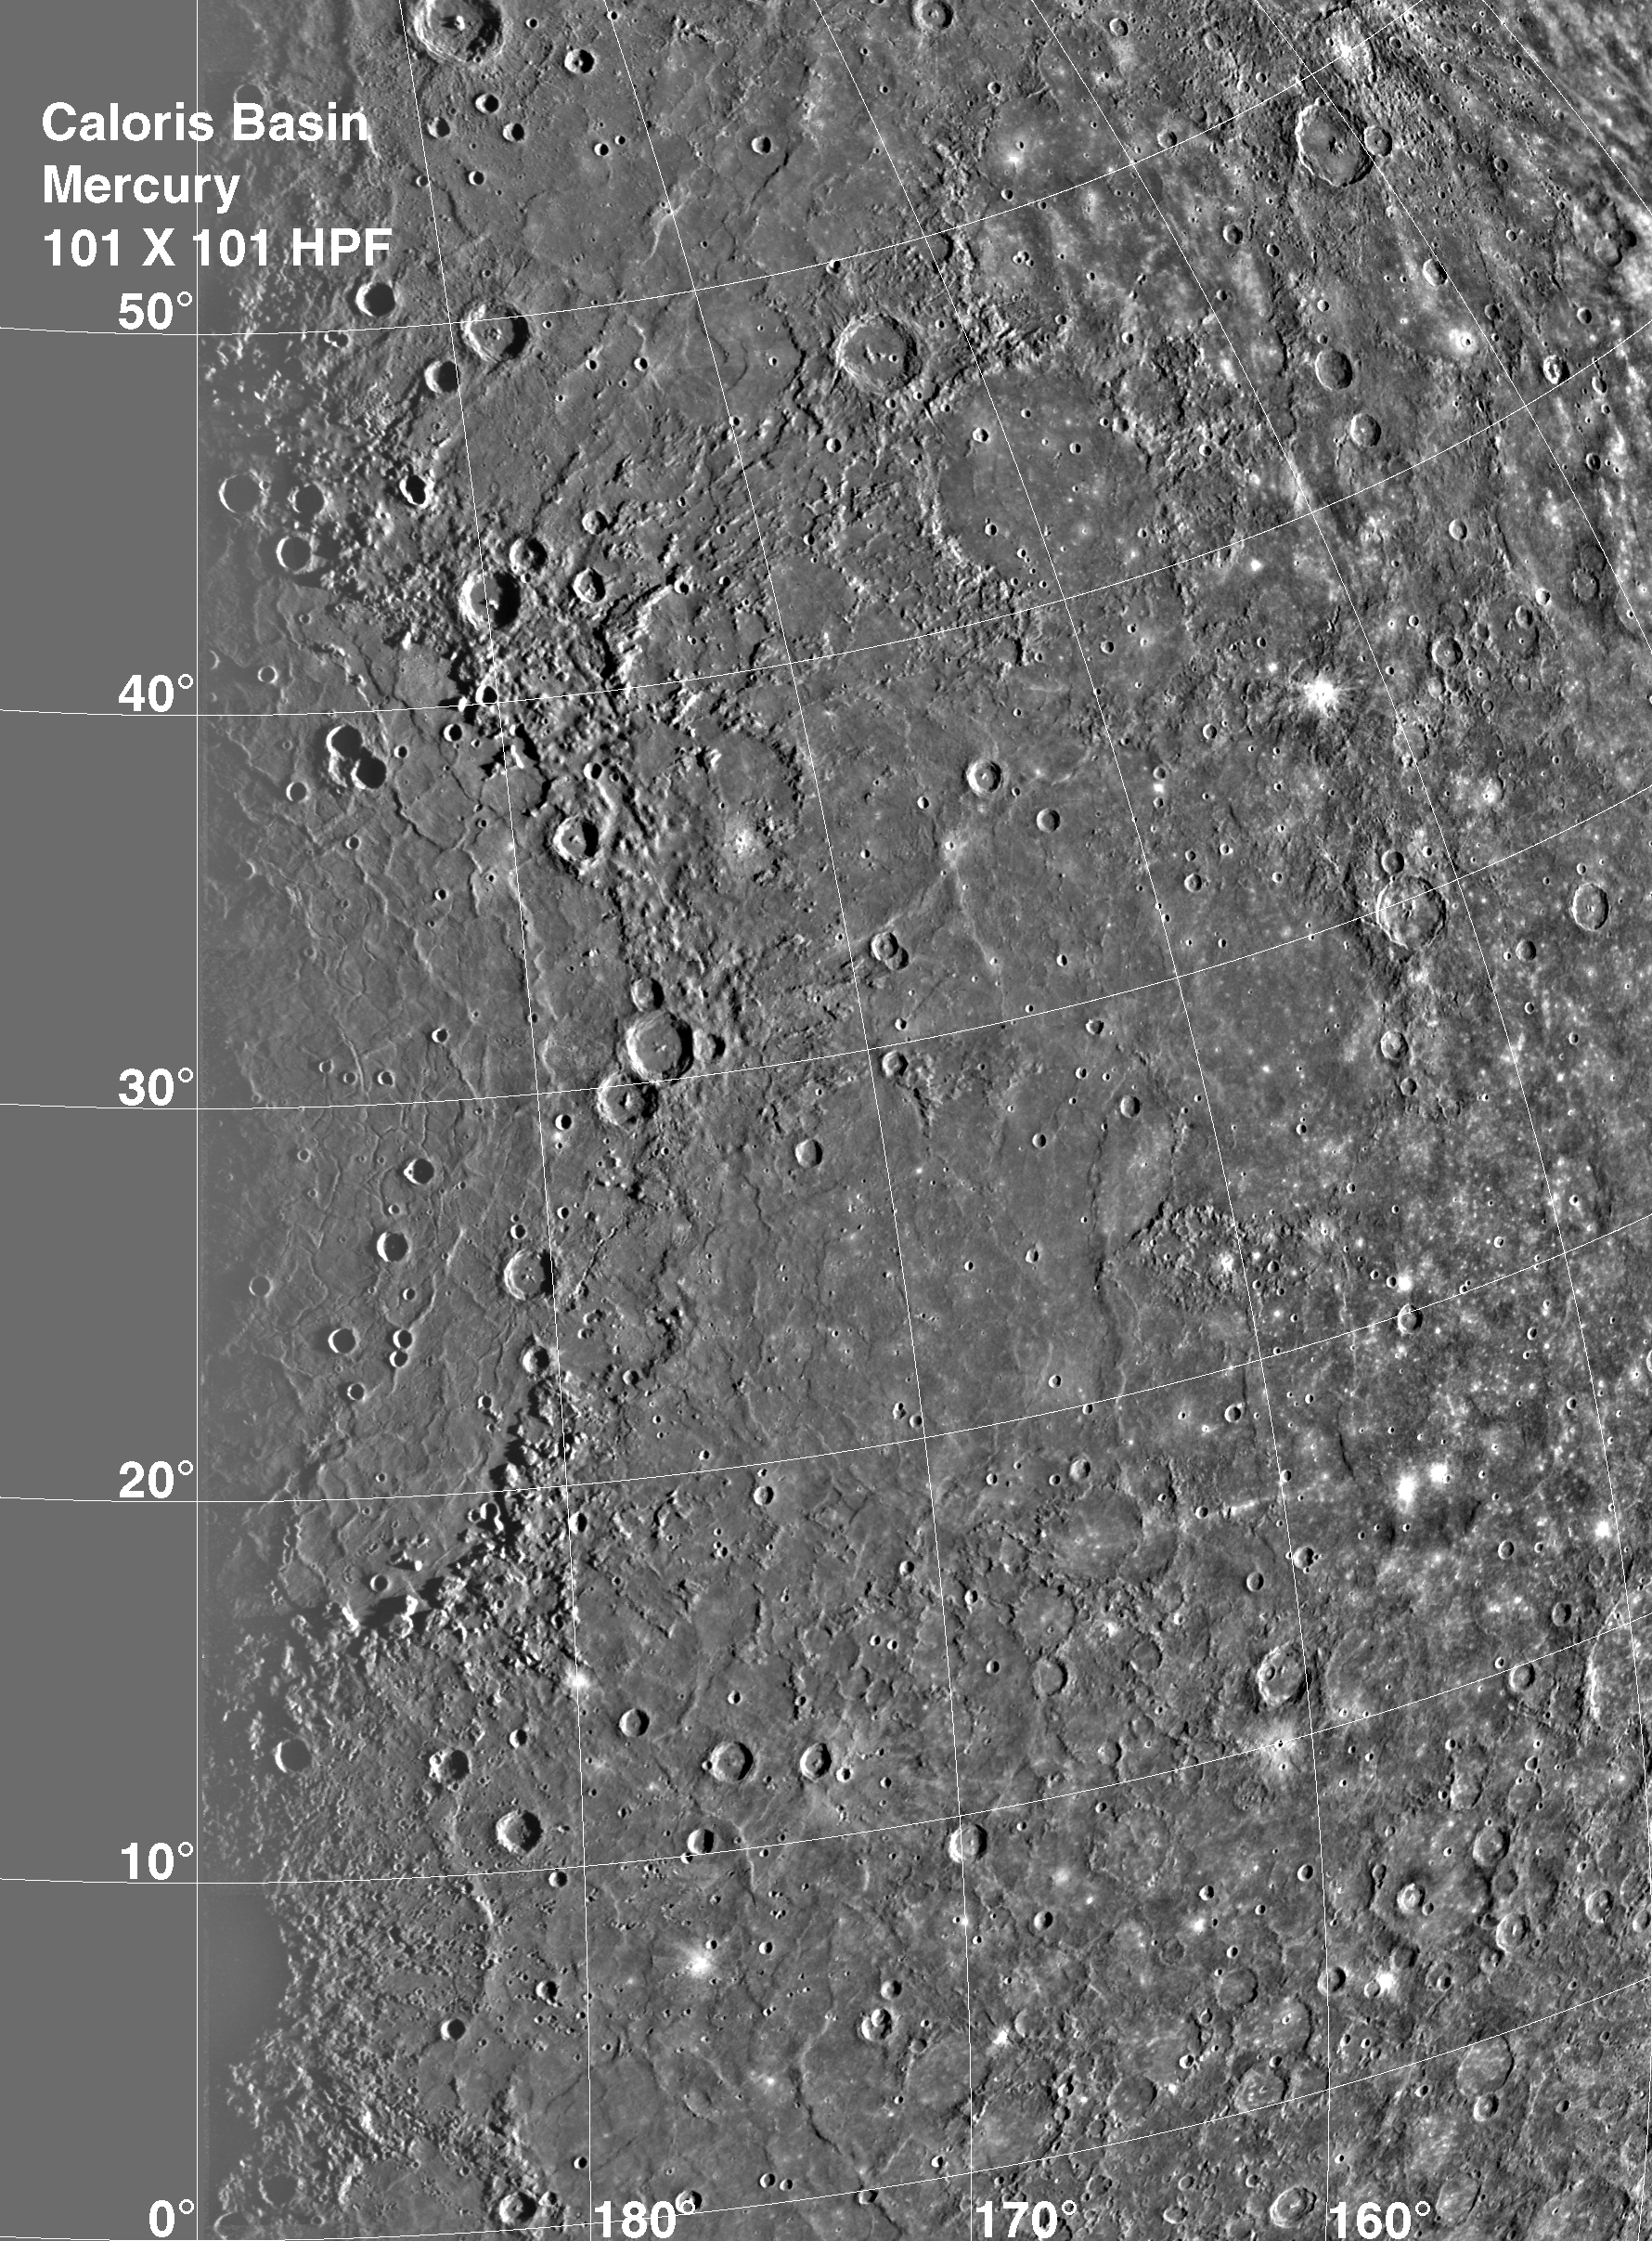

Caloris Basin

The Caloris Basin, shown here in a 1 kilometer per pixel mosaic, is one of the largest basins in the solar system, its diameter exceeds 1300 kilometers and is in many ways similar to the great Imbrium basin on the Moon (diameter >1100 kilometers). To enhance landforms a highpass filter was used in processing.

The Mariner 10 mission, managed by the Jet Propulsion Laboratory for NASA’s Office of Space Science, explored Venus in February 1974 on the way to three encounters with Mercury-in March and September 1974 and in March 1975. The spacecraft took more than 7,000 photos of Mercury, Venus, the Earth and the Moon.

Credit: NASA/JPL/Northwestern University